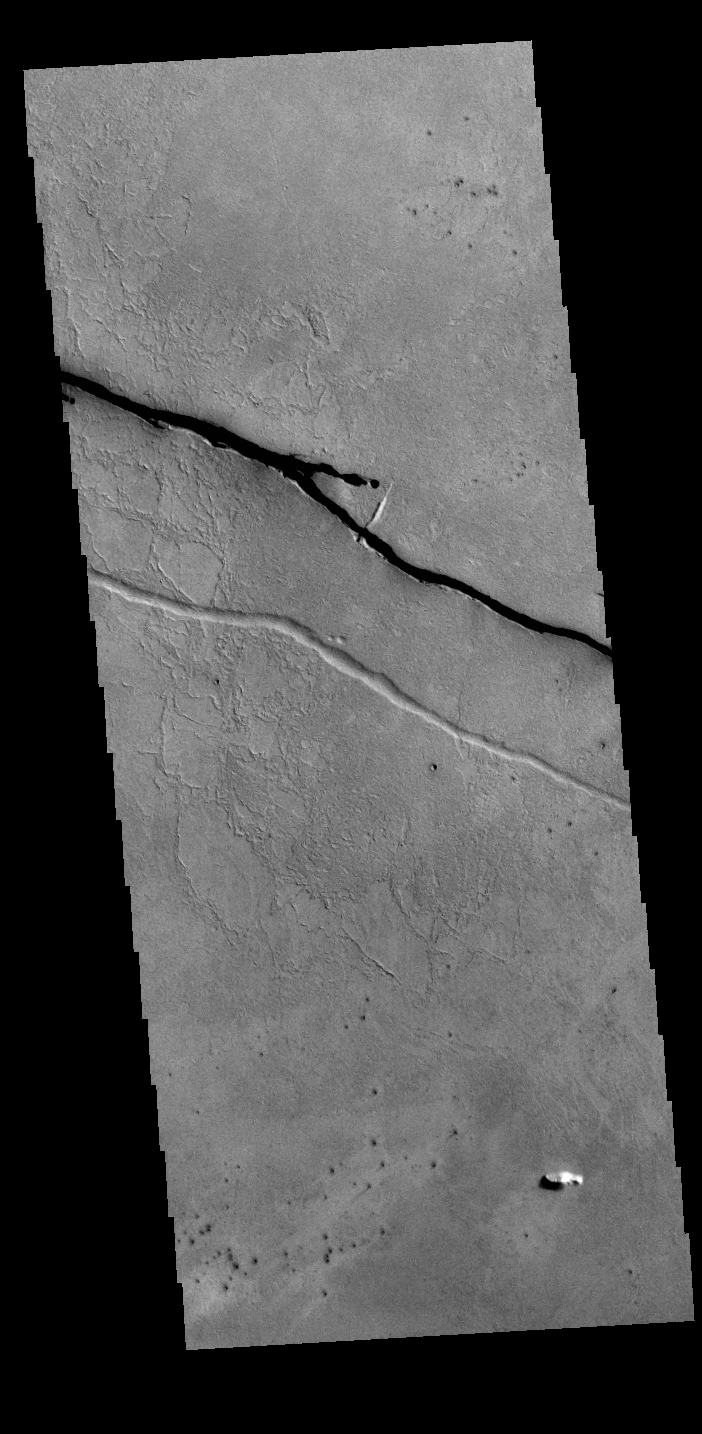

Cerberus Fossae

The linear depressions in this VIS image are part of the Cerberus Fossae fracture system. The system is made up of parallel graben created by tectonic forces pulling the crust apart. The entire system is 1235km long (767 miles).

Credit: NASA/JPL-Caltech/ASU